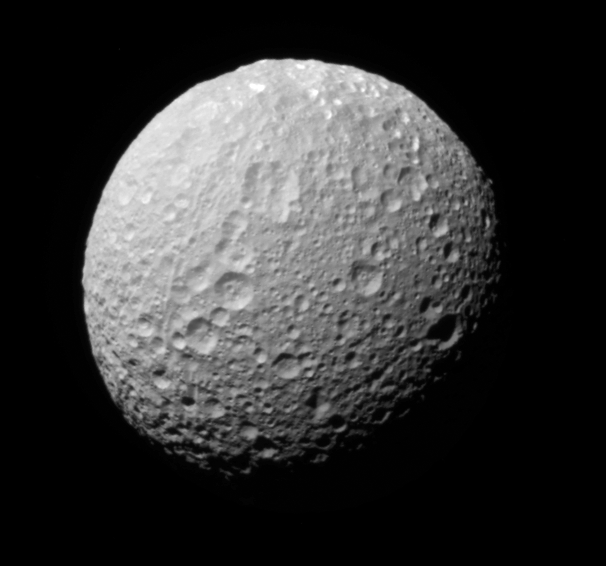

Multicolor Mimas (Monochrome View)

An extreme false-color view of Mimas shows color variation across the moon’s surface (see PIA08841). The monochrome view, the clear filter image used for the color map, is presented here.

To create the false-color view, ultraviolet, green and infrared images were combined into a single picture that isolates and maps regional color differences. This “color map” was then superimposed onto a clear-filter image that preserves the relative brightness across the body.

The combination of color map and brightness image shows how colors vary across Mimas’ surface, and in particular, between the terrain on the extreme right side of this view and the rest of the surface. The origin of the color differences is not yet understood, but may be caused by subtle differences in the surface composition between the two terrains.

The view is toward the southern hemisphere on the anti-Saturn side of Mimas (397 kilometers, or 247 miles across).

The images were taken with the Cassini spacecraft narrow-angle camera on Nov. 20, 2006 at a distance of approximately 150,000 kilometers (93,000 miles) from Mimas. Image scale is 898 meters (2,947 feet) per pixel.

The Cassini-Huygens mission is a cooperative project of NASA, the European Space Agency and the Italian Space Agency. The Jet Propulsion Laboratory, a division of the California Institute of Technology in Pasadena, manages the mission for NASA’s Science Mission Directorate, Washington, D.C. The Cassini orbiter and its two onboard cameras were designed, developed and assembled at JPL. The imaging operations center is based at the Space Science Institute in Boulder, Colo.

Credit: NASA/JPL/Space Science Institute